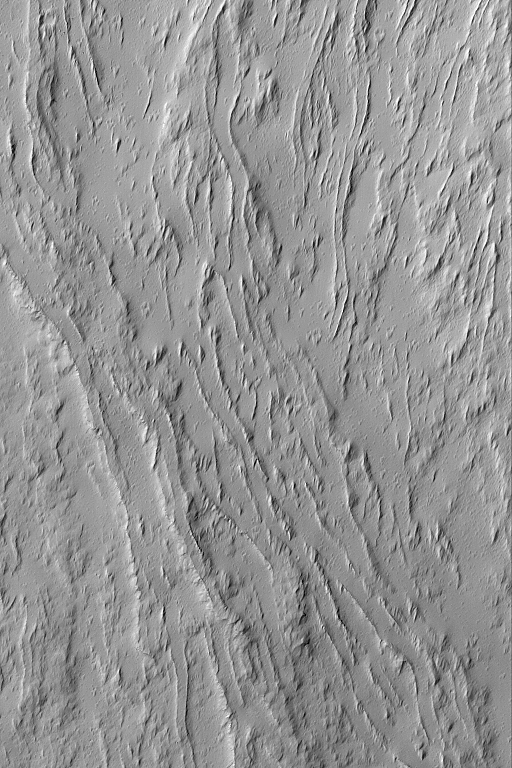

Flows of Olympus

MGS MOC Release No. MOC2-506, 7 October 2003

This Mars Global Surveyor (MGS) Mars Orbiter Camera (MOC) image shows a series of dust-covered, overlapping lava flows on the lower southeast flank of the giant martian volcano, Olympus Mons. Leveed channels are abundant; they were the conduits through which molten lava was transported down the length of each flow. This picture is located near 14.3°N, 132.3°W, and covers an area 3 km (1.9 mi) wide. The image is illuminated by sunlight from the lower left.

Credit: NASA/JPL/Malin Space Science Systems